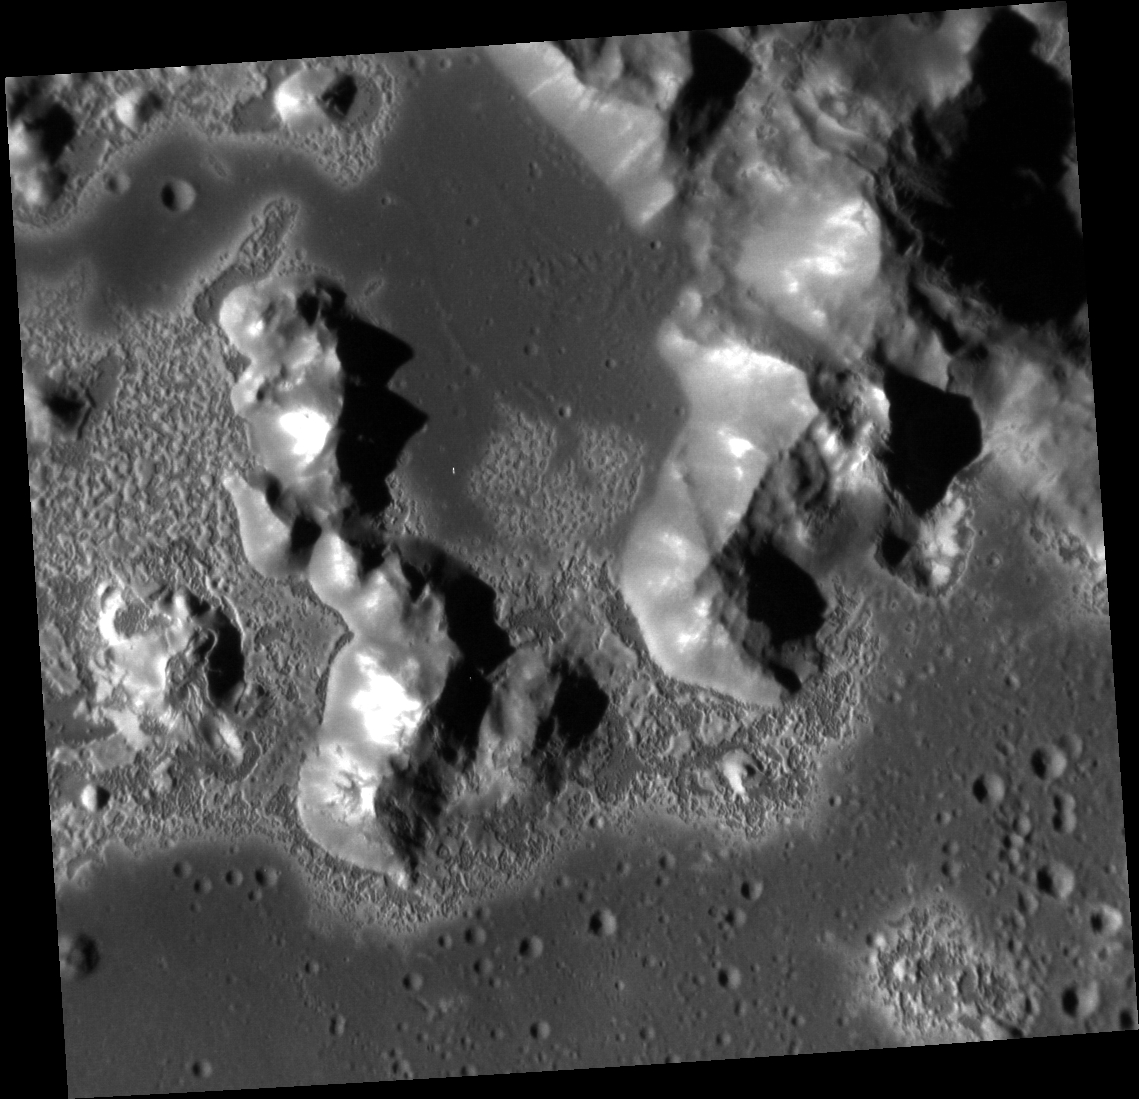

Look, It’s a Sublimation Formation!

Located in the crater Eminescu, this high-resolution image shows part of the mountainous peak ring, as well as an example of the extensive formation of hollows located within the crater. Hollows maintain an air of mystery in the realm of planetary science. Though the exact formation mechanism is unknown, most scientists agree sublimation of volatiles holds the answer. This image highlights the prevalence of these hollows on and around the peak ring, as well as captures the beauty of such enigmatic formations.

This image was acquired as a high-resolution targeted observation. Targeted observations are images of a small area on Mercury’s surface at resolutions much higher than the 200-meter/pixel morphology base map. It is not possible to cover all of Mercury’s surface at this high resolution,

Date acquired: August 08, 2011
Image Mission Elapsed Time (MET): 221282722
Image ID: 605799
Instrument: Narrow Angle Camera (NAC) of the Mercury Dual Imaging System (MDIS)
Center Latitude: 10.52°
Center Longitude: 114.3° E
Resolution: 24 meters/pixel
Scale: The image is about 28 km (17 mi.) wide.
Incidence Angle: 67.5°
Emission Angle: 17.1°
Phase Angle: 50.4°

The MESSENGER spacecraft is the first ever to orbit the planet Mercury, and the spacecraft’s seven scientific instruments and radio science investigation are unraveling the history and evolution of the Solar System’s innermost planet. MESSENGER acquired over 150,000 images and extensive other data sets. MESSENGER is capable of continuing orbital operations until early 2015.

For information regarding the use of images, see the MESSENGER image use policy.

Credit: NASA/Johns Hopkins University Applied Physics Laboratory/Carnegie Institution of Washington